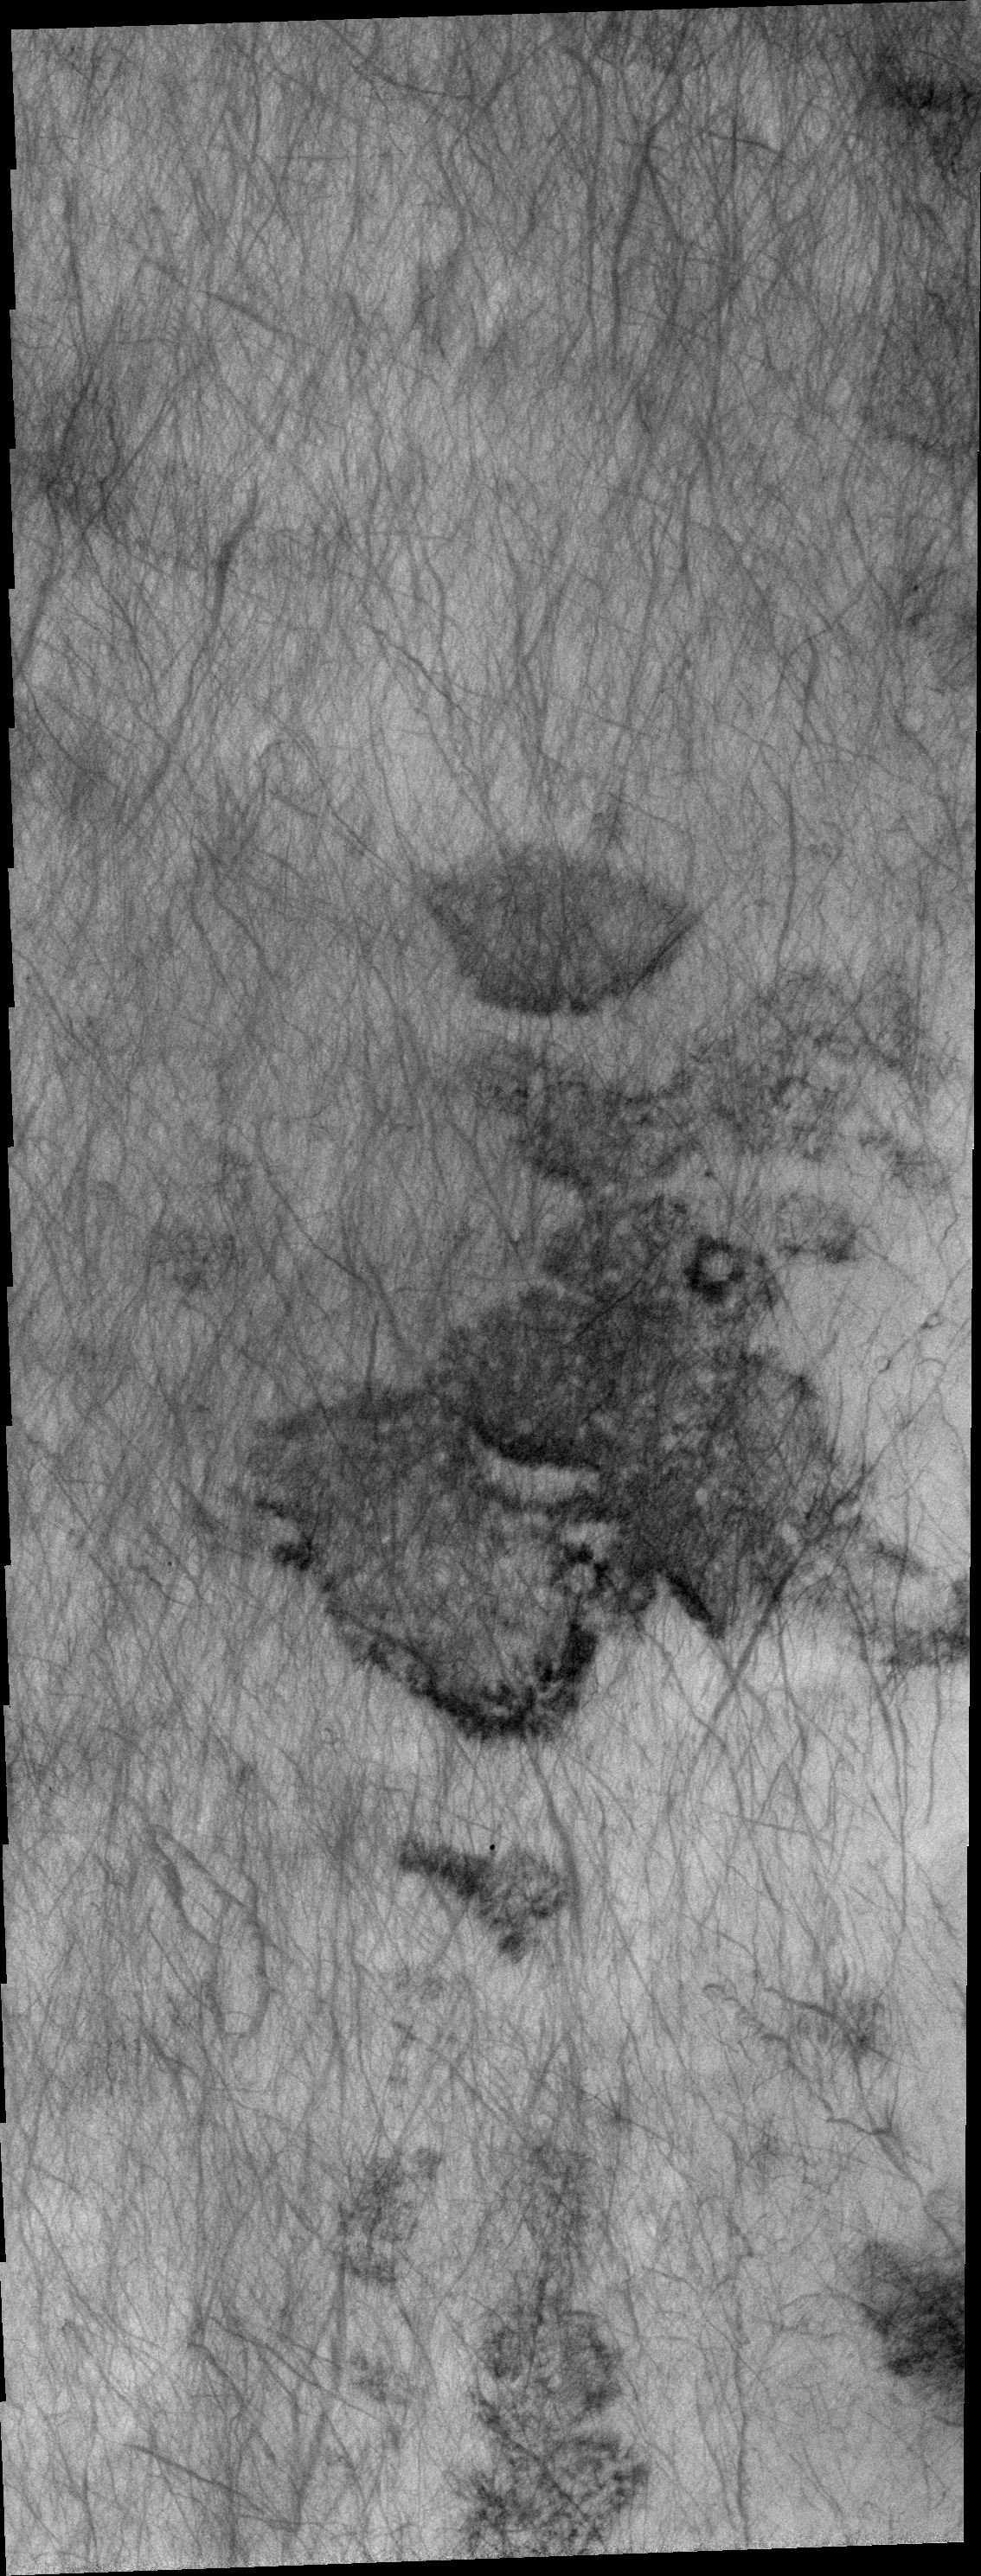

Dust Devil Tracks

This region of Aonia Terra is criss-crossed with a multitude of dust devil tracks. The tracks show up well on the dusty plains.

Image information: VIS instrument. Latitude -62.7N, Longitude 253.3E. 20 meter/pixel resolution.

Please see the THEMIS Data Citation Note for details on crediting THEMIS images.

Note: this THEMIS visual image has not been radiometrically nor geometrically calibrated for this preliminary release. An empirical correction has been performed to remove instrumental effects. A linear shift has been applied in the cross-track and down-track direction to approximate spacecraft and planetary motion. Fully calibrated and geometrically projected images will be released through the Planetary Data System in accordance with Project policies at a later time.

NASA’s Jet Propulsion Laboratory manages the 2001 Mars Odyssey mission for NASA’s Office of Space Science, Washington, D.C. The Thermal Emission Imaging System (THEMIS) was developed by Arizona State University, Tempe, in collaboration with Raytheon Santa Barbara Remote Sensing. The THEMIS investigation is led by Dr. Philip Christensen at Arizona State University. Lockheed Martin Astronautics, Denver, is the prime contractor for the Odyssey project, and developed and built the orbiter. Mission operations are conducted jointly from Lockheed Martin and from JPL, a division of the California Institute of Technology in Pasadena.

Credit: NASA/JPL/ASU